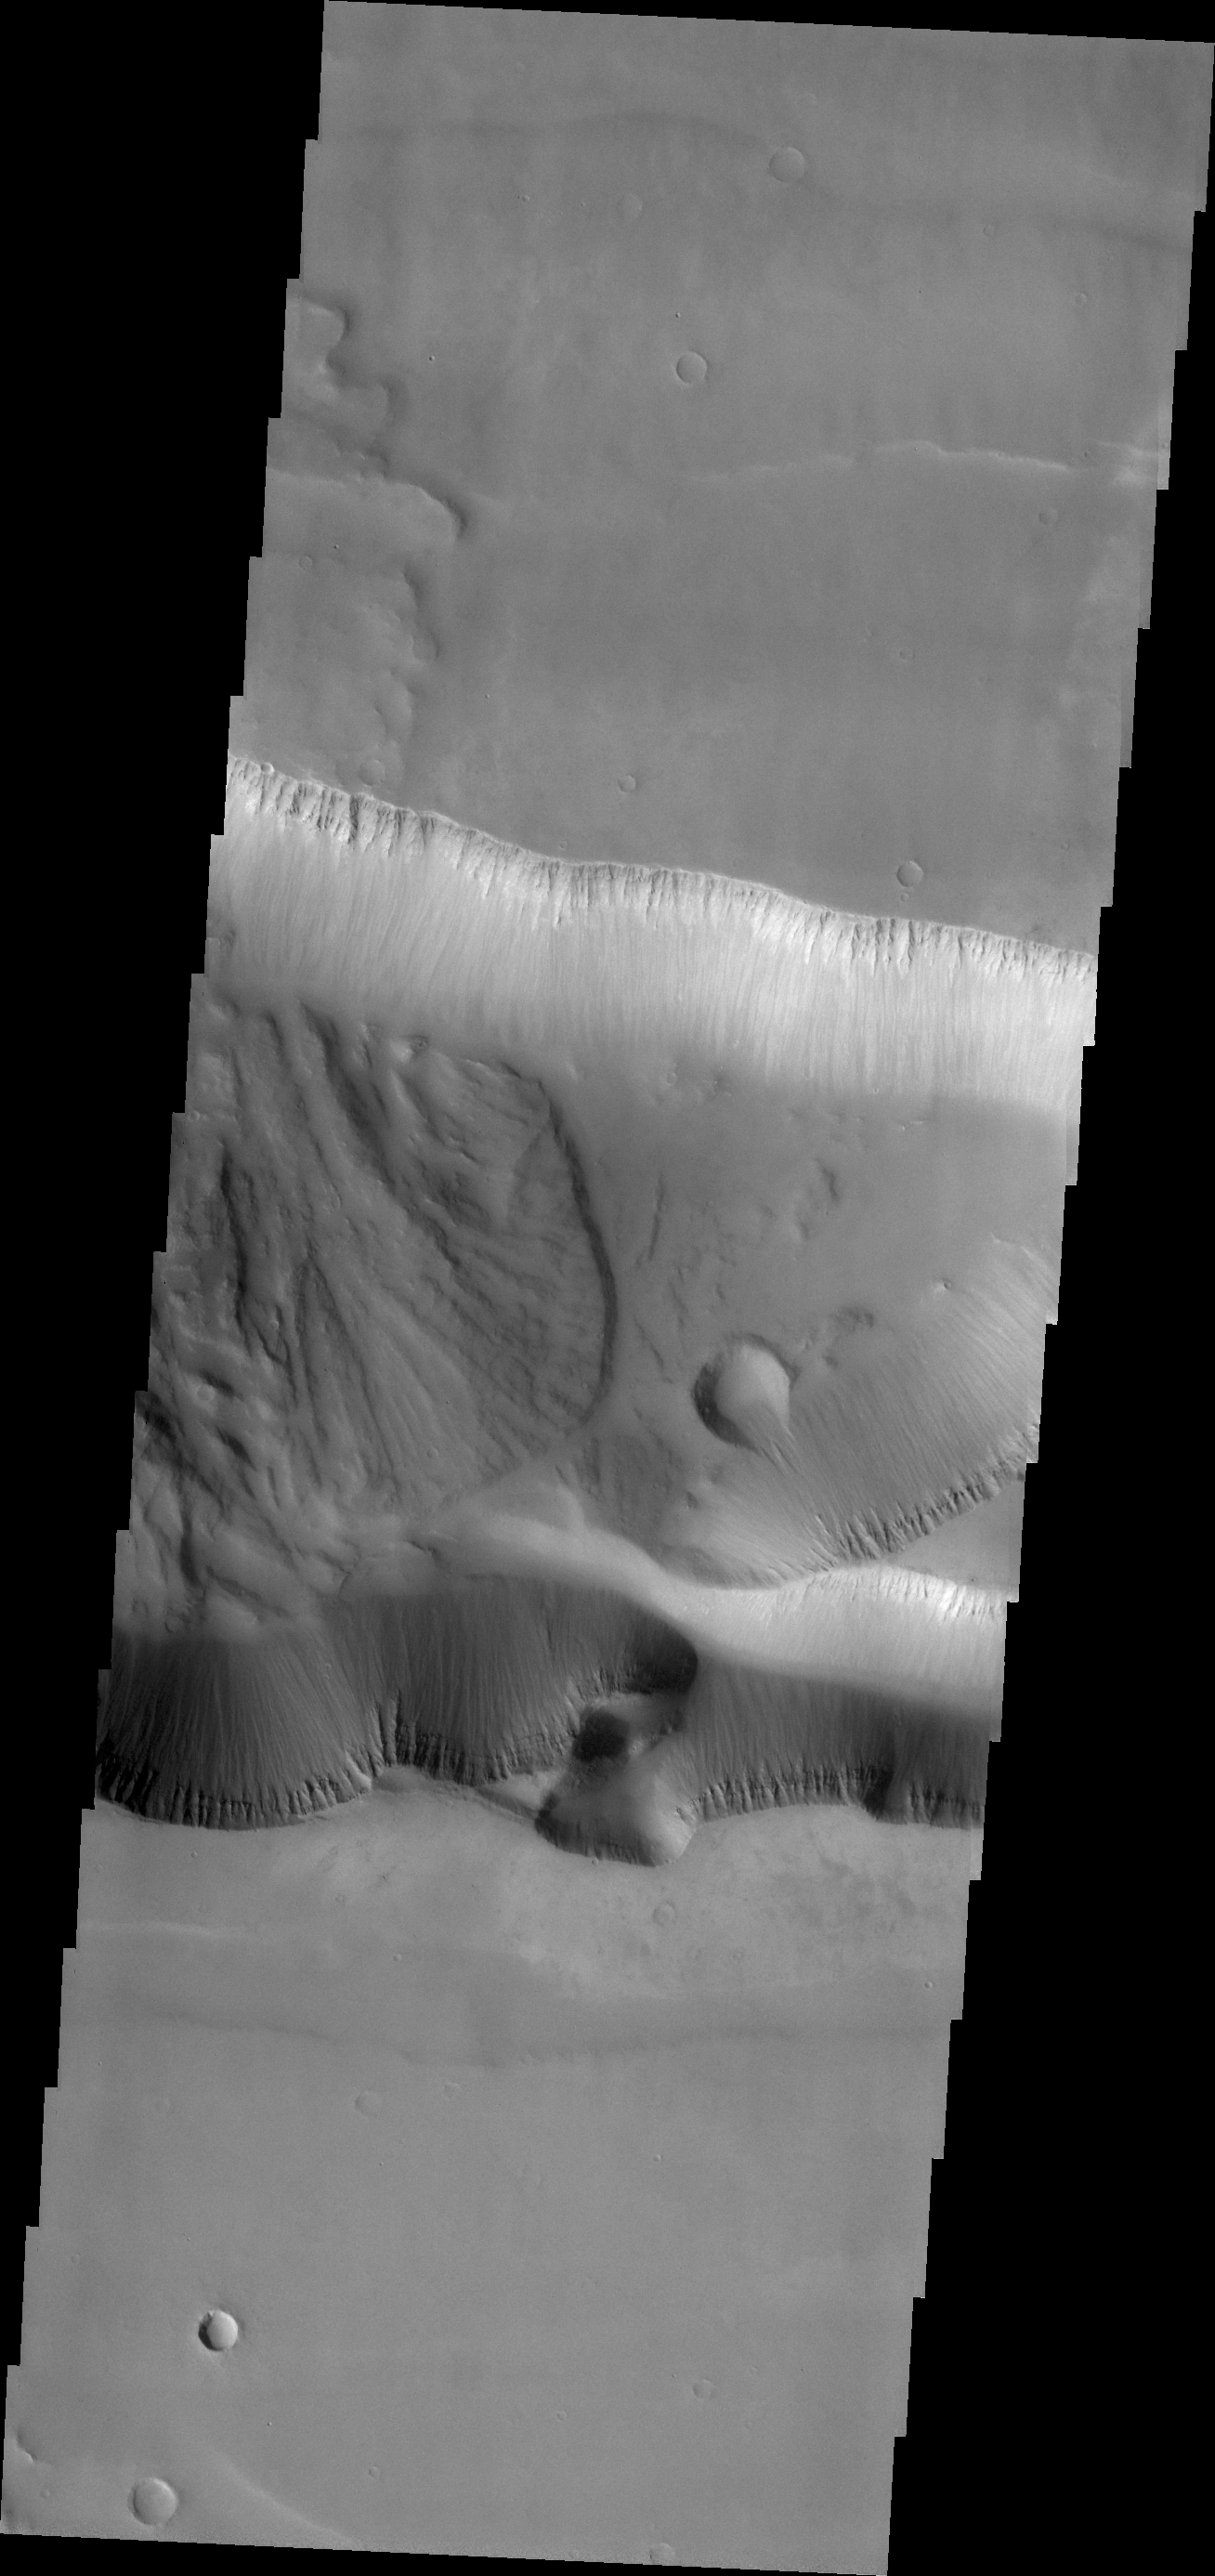

Tithonium Chasma

Today’s VIS image is of an unnamed channel in Margaritifer Terra.

Credit: NASA/JPL/ASU